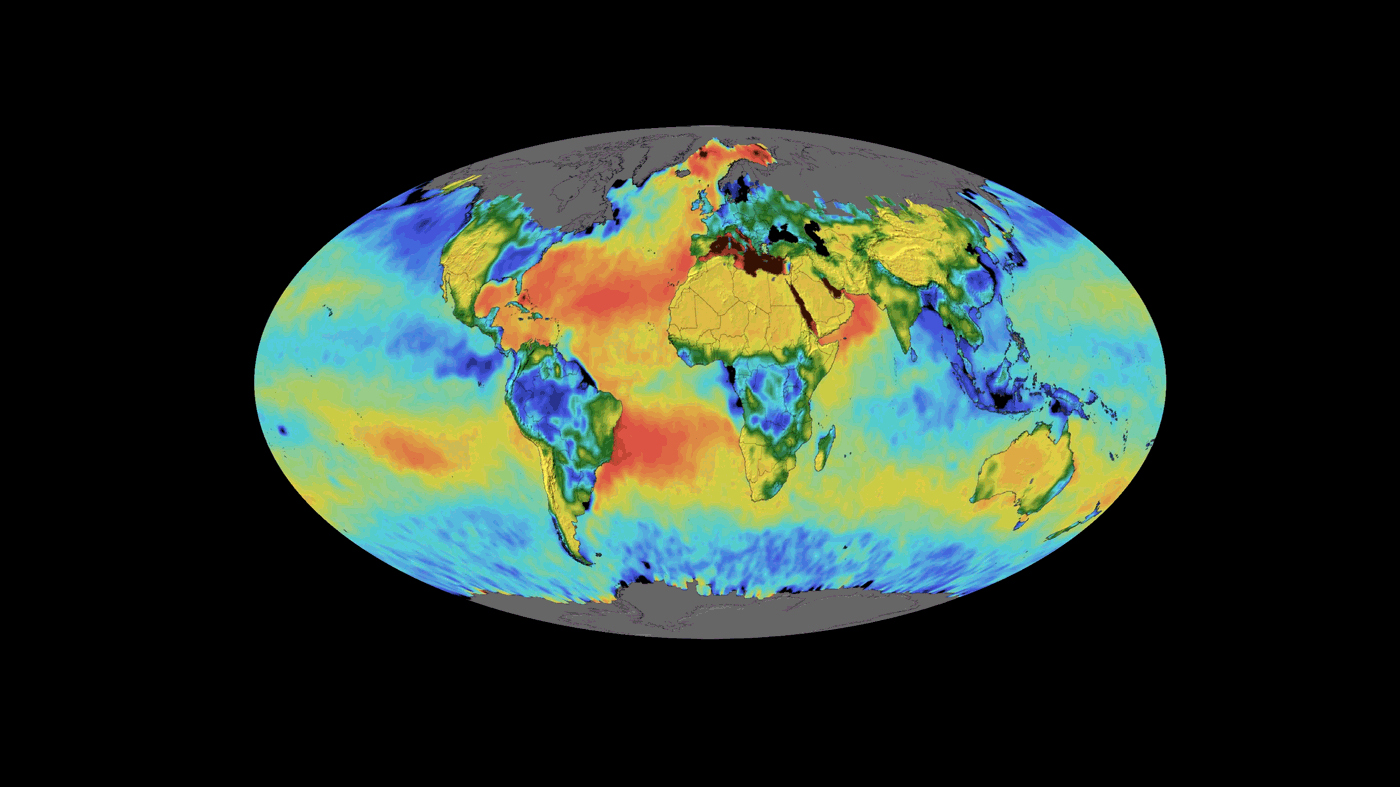

SMAP Sea Surface Salinity and Soil Moisture Time Lapse

This animation shows a time lapse of sea surface salinity and soil moisture from NASA’s Soil Moisture Active Passive (SMAP) satellite from April 2015 through February 2019.

SMAP is managed for NASA’s Science Mission Directorate in Washington by NASA’s Jet Propulsion Laboratory in Pasadena, California, with participation by NASA’s Goddard Space Flight Center in Greenbelt, Maryland. JPL is responsible for project management, system engineering, instrument management, the radar instrument, mission operations and the ground data system. Goddard is responsible for the radiometer instrument. Both centers collaborate on the science data processing and delivery of science data products. JPL is managed for NASA by Caltech.

Credit: NASA/JPL-Caltech/GSFC